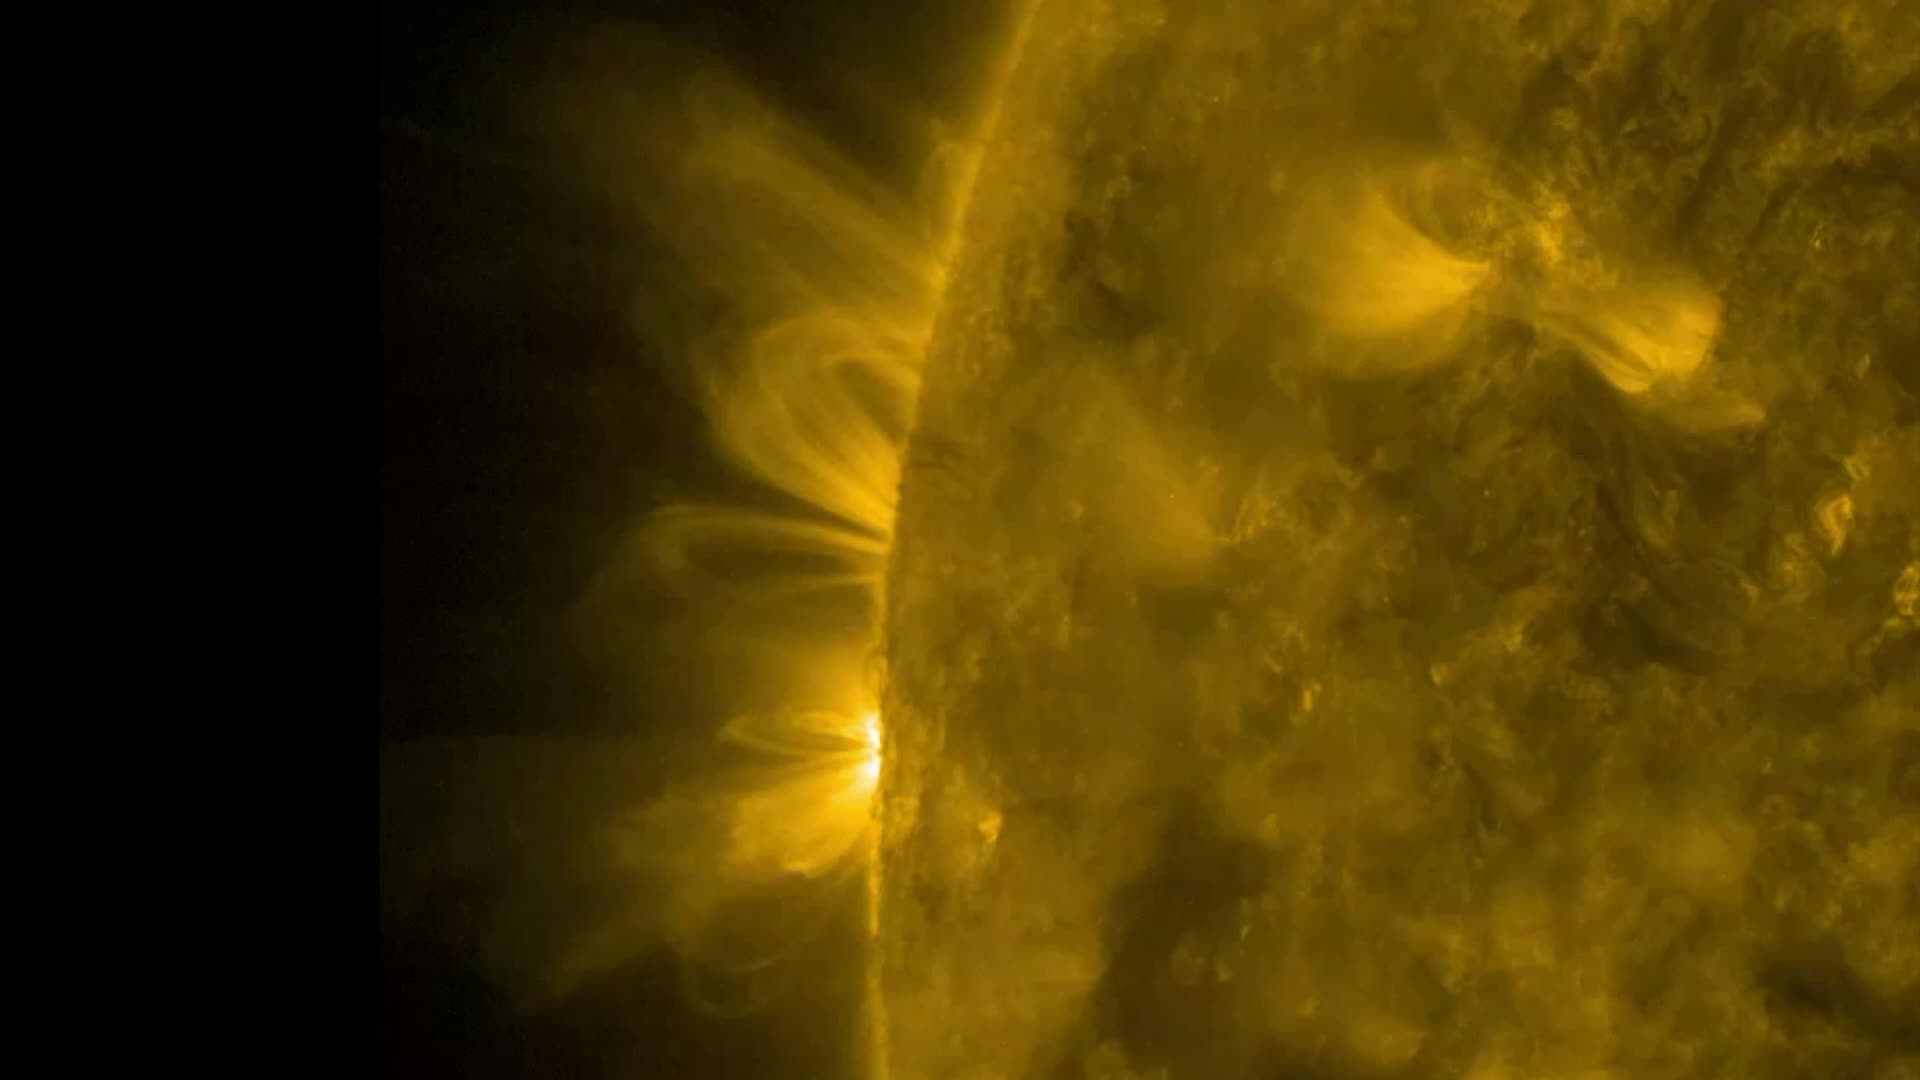

SDO Pick of the Week

Magnetic arcs of solar material spewing from our favorite sphere of hot plasma, the sun. Magnetic arcs of solar material held their shapes fairly well as they spiraled above two solar active regions over 18 hours on Jan. 11-12, 2017. The charged solar material, called plasma, traces out the magnetic field lines above the active regions when viewed in wavelengths of extreme ultraviolet light, captured here by NASA’s Solar Dynamics Observatory. Extreme ultraviolet light is typically invisible to our eyes, but is colorized here in gold for easy viewing.

Credit: NASA/SDO